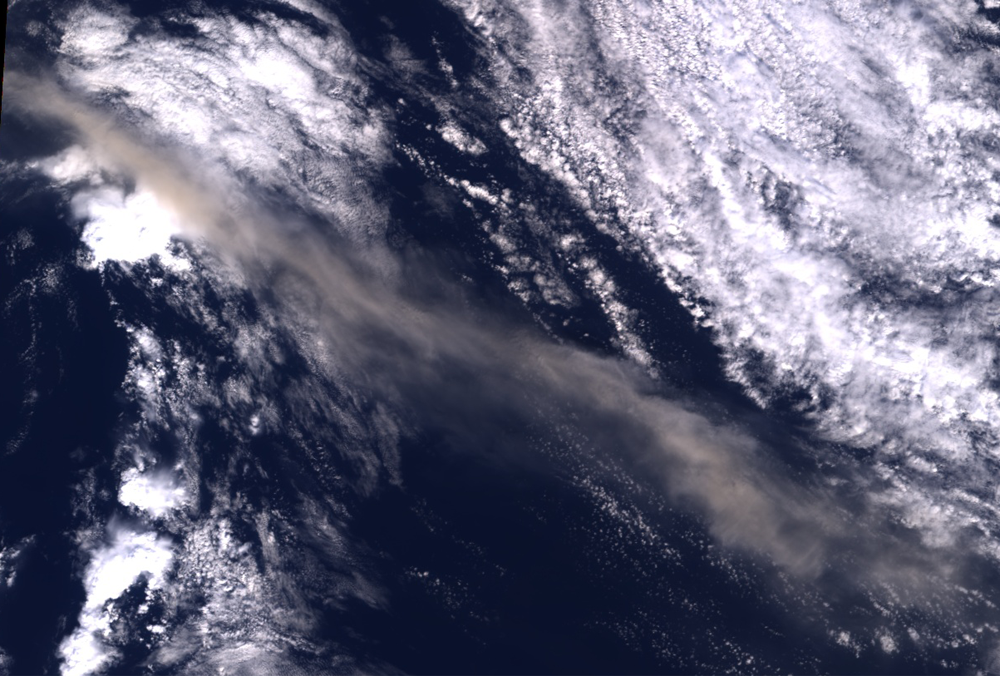

Eyjafjallajökull Ash Continues to Disrupt Air Traffic

Figure 1

Ash from Iceland’s Eyjafjallajökull volcano, viewed here in imagery from the Multi-angle Imaging SpectroRadiometer (MISR) instrument on NASA’s Terra spacecraft on May 16, 2010, once again disrupted air traffic over Europe with the closure of major airports in the United Kingdom and the Netherlands. The image is a natural-color, nadir (vertical) view of the scene, with the volcano itself located outside the upper left corner of the image. The ash plume is visible as a brownish stream of particles situated above lower-level clouds. Stereoscopic images acquired by MISR’s other cameras are used to derive the height of the plume. Figure 1 above shows a color-coded plume height map, which is retrieved at 1.1 kilometer (0.68 mile) horizontal resolution, and with vertical accuracy of about half a kilometer (0.3 miles). Close to the source, the plume reaches altitudes exceeding 8 kilometers (26,247 feet), descending to about 6 kilometers (19,685 feet) about 250 kilometers (155 miles) downwind. These heights exceed the values observed by MISR about a week earlier.

The images cover an area measuring 275 by 186 kilometers (171 by 116 miles).

MISR was built and is managed by NASA’s Jet Propulsion Laboratory, Pasadena, Calif., for NASA’s Office of Earth Science, Washington, D.C. The Terra satellite is managed by NASA’s Goddard Space Flight Center, Greenbelt, Md. The MISR data were obtained from the NASA Langley Research Center Atmospheric Science Data Center. JPL is a division of the California Institute of Technology.

Credit: NASA/GSFC/LaRC/JPL, MISR Team